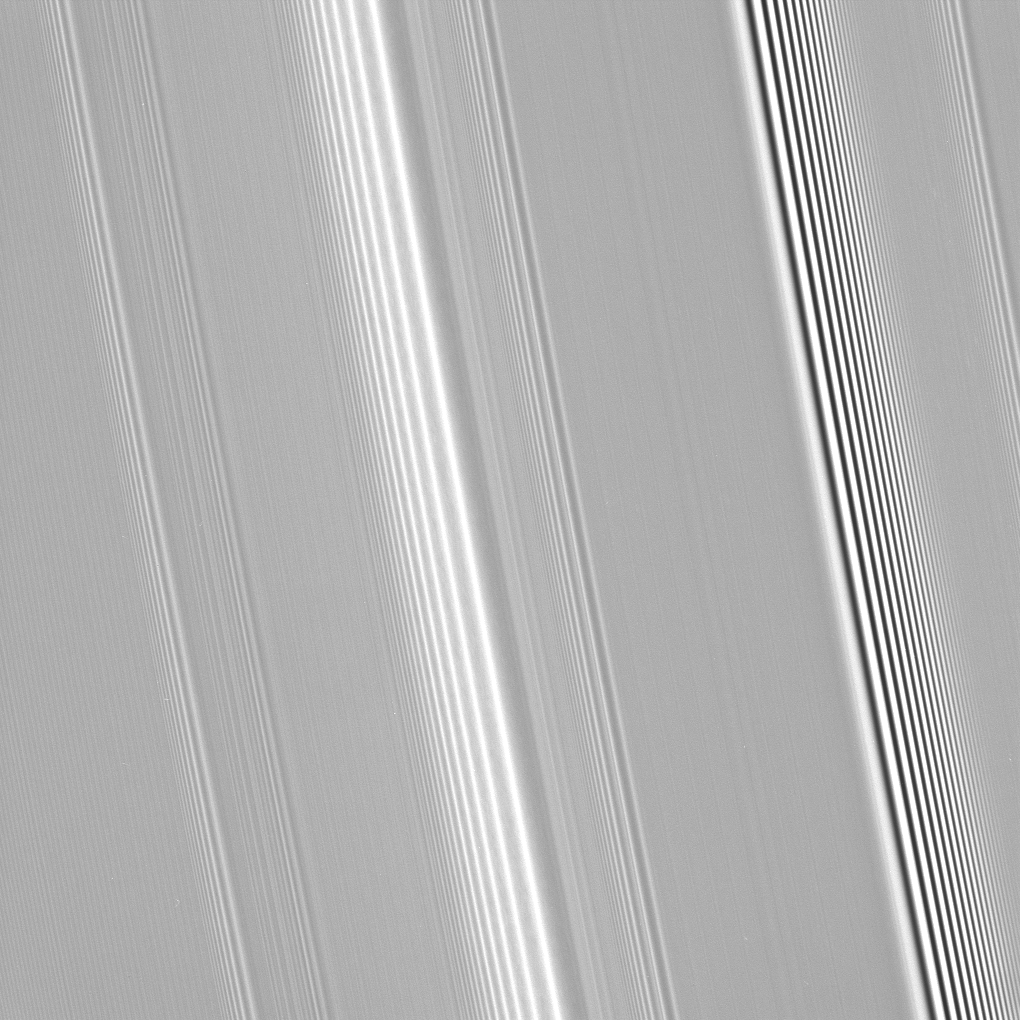

Two Kinds of Wave

Many features in Saturn’s rings are thought to be induced by the gravity of the planet’s moons. This view shows two different kinds of waves that are thought to be produced by different moon-related effects.

Most of the waves seen here, including the prominent feature near center, are spiral density waves. These waves wrap around the planet many times like a watch spiral. They are the result of gravitational tugs by individual moons whose orbits are in a resonance with the particles at a specific distance from Saturn.

The bright and dark areas in the wave represent more-dense and less-dense regions of the ring. For this type of wave, the wavelength–the distance between bright peaks in each wave–decreases with increasing distance from Saturn (toward left in this image).

By contrast, the wavelength of the intense feature at right decreases toward Saturn (toward right here), indicating that this is a different kind of wave called a spiral bending wave. This wave also winds multiple times around Saturn, but it represents vertical undulations in the ring plane, like a corrugated tin roof. This type of wave is produced by gravitational tugs by moons on inclined orbits as they venture just slightly out of the ringplane.

Cassini scientists will be carefully watching for shadows cast by spiral bending waves as equinox occurs in Aug. 2009 and the Sun passes from the south side of the rings to the north side. The shadows could reveal the height of the bending waves, providing an indirect way to measure key properties of the ring.

This view looks toward the sunlit side of the rings from about 35 degrees below the ringplane. The image was taken in visible light with the Cassini spacecraft narrow-angle camera on Sept. 25, 2008. The view was acquired at a distance of approximately 219,000 kilometers (136,000 miles) above the rings and at a Sun-ring-spacecraft, or phase, angle of 127 degrees. Image scale is 1 kilometer (0.6 mile) per pixel in the radial, or outward from Saturn direction and 2 kilometers (1 mile) per pixel in the longitudinal, or around Saturn, direction.

The Cassini-Huygens mission is a cooperative project of NASA, the European Space Agency and the Italian Space Agency. The Jet Propulsion Laboratory, a division of the California Institute of Technology in Pasadena, manages the mission for NASA’s Science Mission Directorate, Washington, D.C. The Cassini orbiter and its two onboard cameras were designed, developed and assembled at JPL. The imaging operations center is based at the Space Science Institute in Boulder, Colo.

Credit: NASA/JPL/Space Science Institute